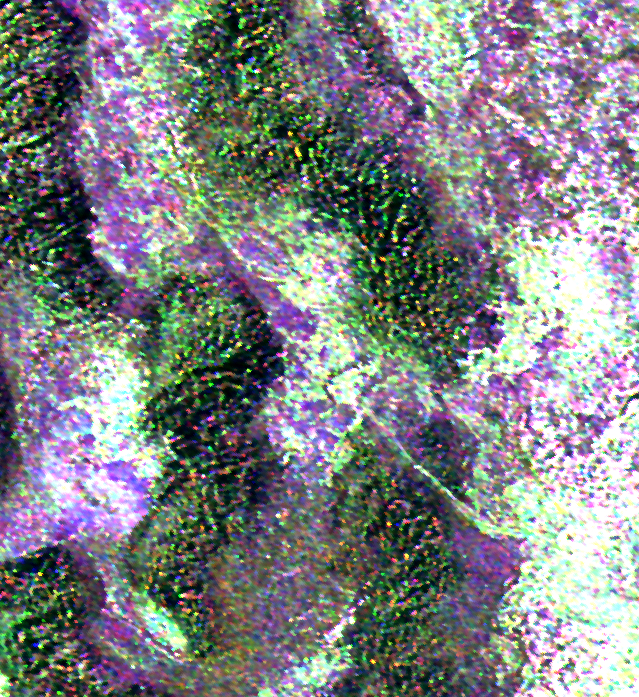

Space Radar Image of Niya ruins, Taklamakan Desert

This radar image is of an area thought to contain the ruins of the ancient settlement of Niya. It is located in the southwestern corner of the Taklamakan Desert in China’s Sinjiang Province. This oasis was part of the famous Silk Road, an ancient trade route from one of China’s earliest capitols, Xian, to the West.

The image shows a white linear feature trending diagonally from the upper left to the lower right. Scientists believe this newly [sic] discovered feature is a man-made canal which presumably diverted river waters toward the settlement of Niya for irrigation purposes.

The image was acquired by the Spaceborne Imaging Radar-C and X-band Synthetic Aperture Radar (SIR-C/X-SAR) aboard the space shuttle Endeavour on its 106th orbit on April 16, 1994, and is centered at 37.78 degrees north latitude and 82.41 degrees east longitude. The false-color radar image was created by displaying the C-band (horizontally transmitted and received) return in red, the L-band (horizontally transmitted and received) return in green, and the L-band (horizontally transmitted and vertically received) return in blue. Areas in mottled white and purple are low-lying floodplains of the Niya River. Dark green and black areas between river courses are higher ridges or dunes confining the water flow.

Spaceborne Imaging Radar-C and X-band Synthetic Aperture Radar (SIR-C/X-SAR) is part of NASA’s Mission to Planet Earth. The radars illuminate Earth with microwaves, allowing detailed observations at any time, regardless of weather or sunlight conditions. SIR-C/X-SAR uses three microwave wavelengths: the L-band (24 cm), C-band (6 cm) and X-band (3 cm). The multi-frequency data will be used by the international scientific community to better understand the global environment and how it is changing. The SIR-C/X-SAR data, complemented by aircraft and ground studies, will give scientists clearer insights into those environmental changes which are caused by nature and those changes which are induced by human activity.

SIR-C was developed by NASA’s Jet Propulsion Laboratory. X-SAR was developed by the Dornier and Alenia Spazio companies for the German space agency, Deutsche Agentur fuer Raumfahrtange-legenheiten (DARA), and the Italian space agency, Agenzia Spaziale Italiana (ASI), with the Deutsche Forschungsanstaltfuer Luft und Raumfahrt e.v.(DLR), the major partner in science, operations and data processing of X-SAR.

Credit: NASA/JPL